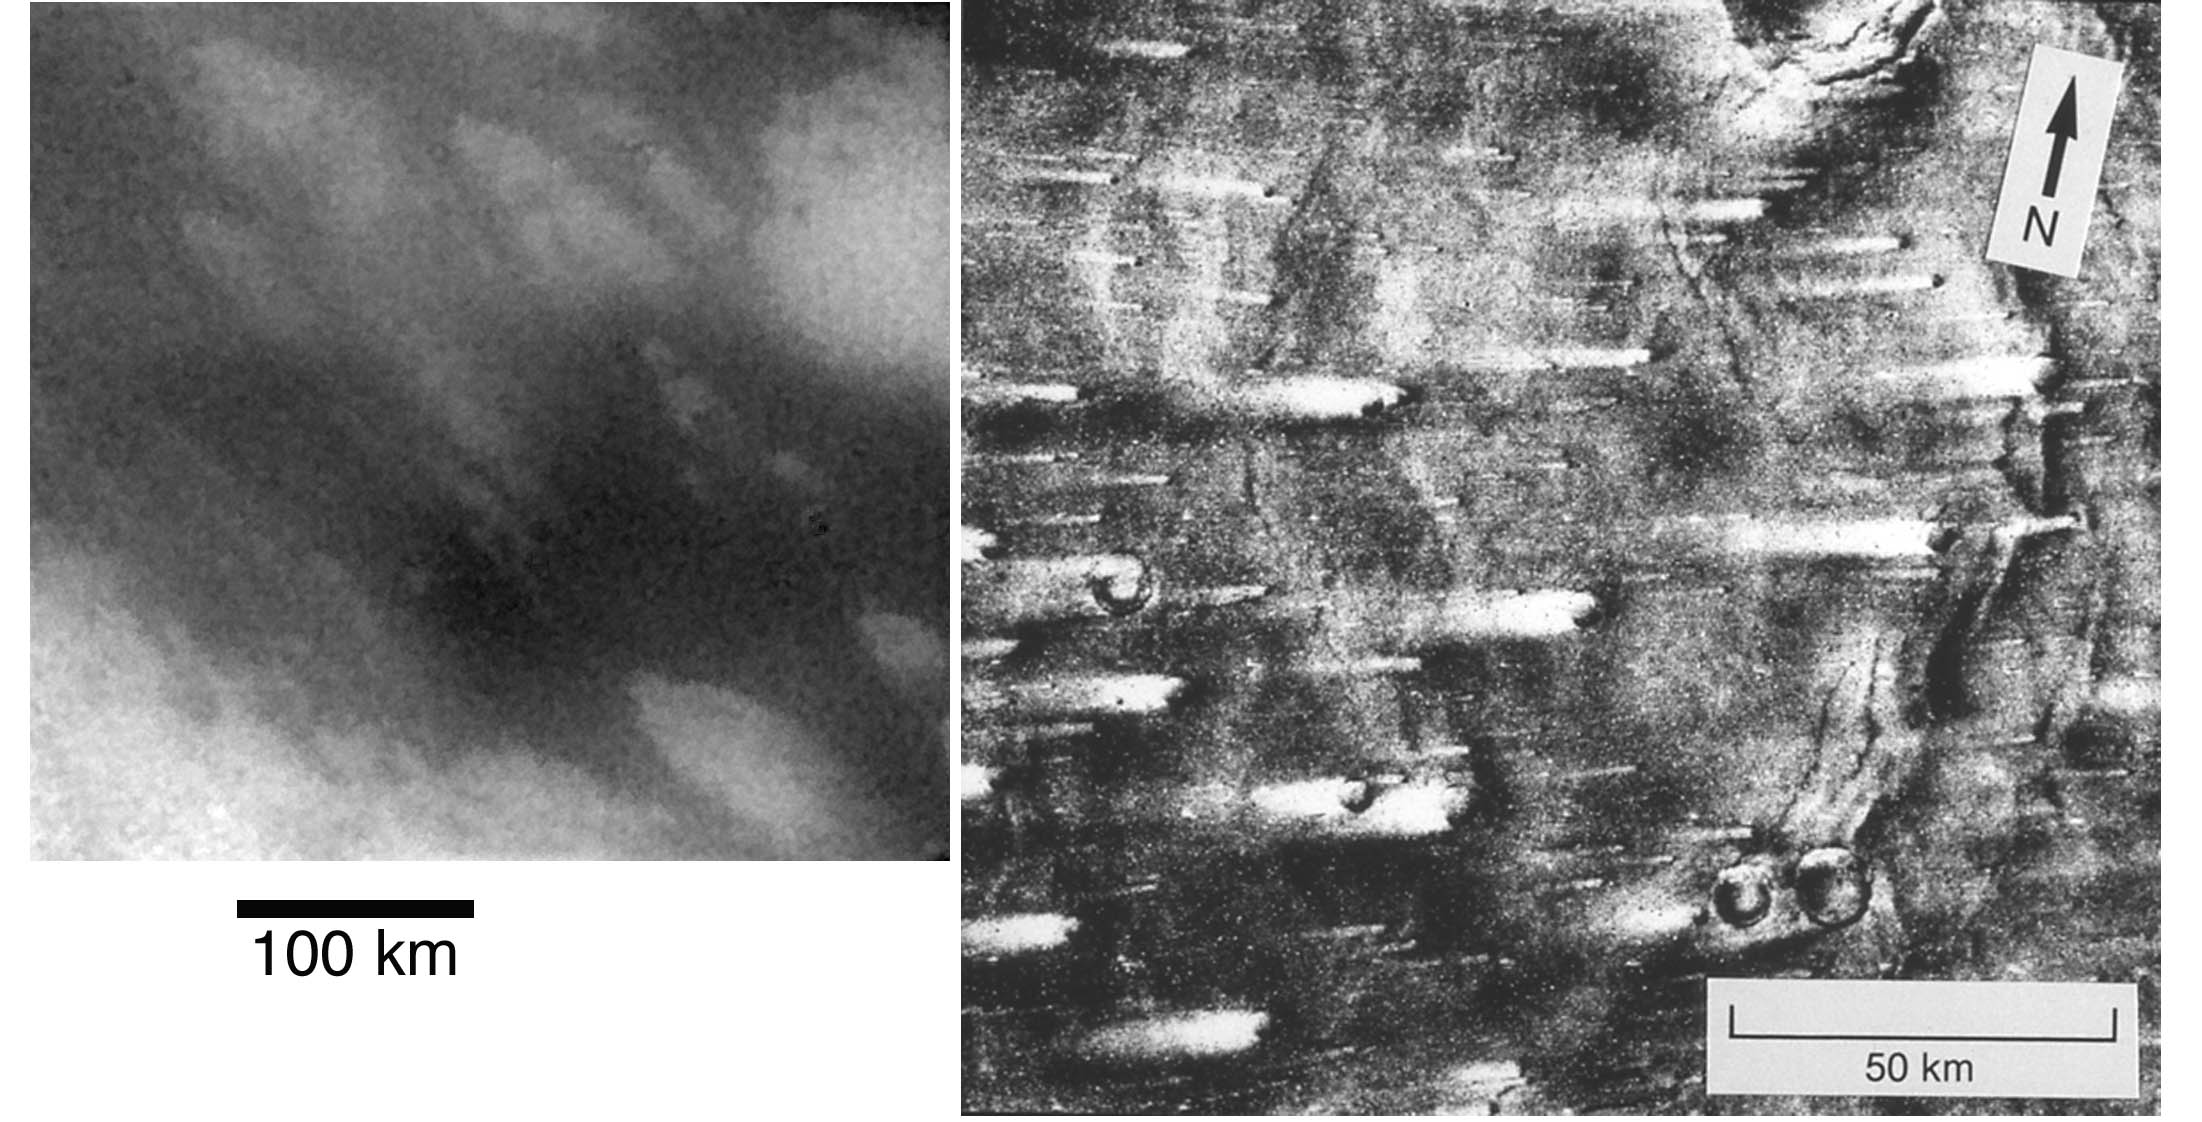

Titan Vs. Mars

This image compares streaked terrain on Titan and Mars. At left is an image from Cassini of the region where the Huygens probe is expected to land. At right is a picture from NASA’s Viking 1 orbiter, showing streaks on Mars caused by winds blowing from right to left. The streaks at the Huygens landing site were formed by some kind of fluid, possibly wind, moving from the upper left to lower right (west to east).

The Cassini image was taken on Oct. 26, 2004, by the spacecraft’s imaging science subsystem using near-infrared filters. North is 45 degrees to the right of vertical. The scale of this image is 0.83 kilometers (.52 miles) per pixel.

The Cassini-Huygens mission is a cooperative project of NASA, the European Space Agency and the Italian Space Agency. The Jet Propulsion Laboratory, a division of the California Institute of Technology in Pasadena, manages the Cassini-Huygens mission for NASA’s Science Mission Directorate, Washington, D.C. The Cassini orbiter and its two onboard cameras were designed, developed and assembled at JPL. The imaging team is based at the Space Science Institute, Boulder, Colo.

Credit: NASA/JPL/Space Science Institute